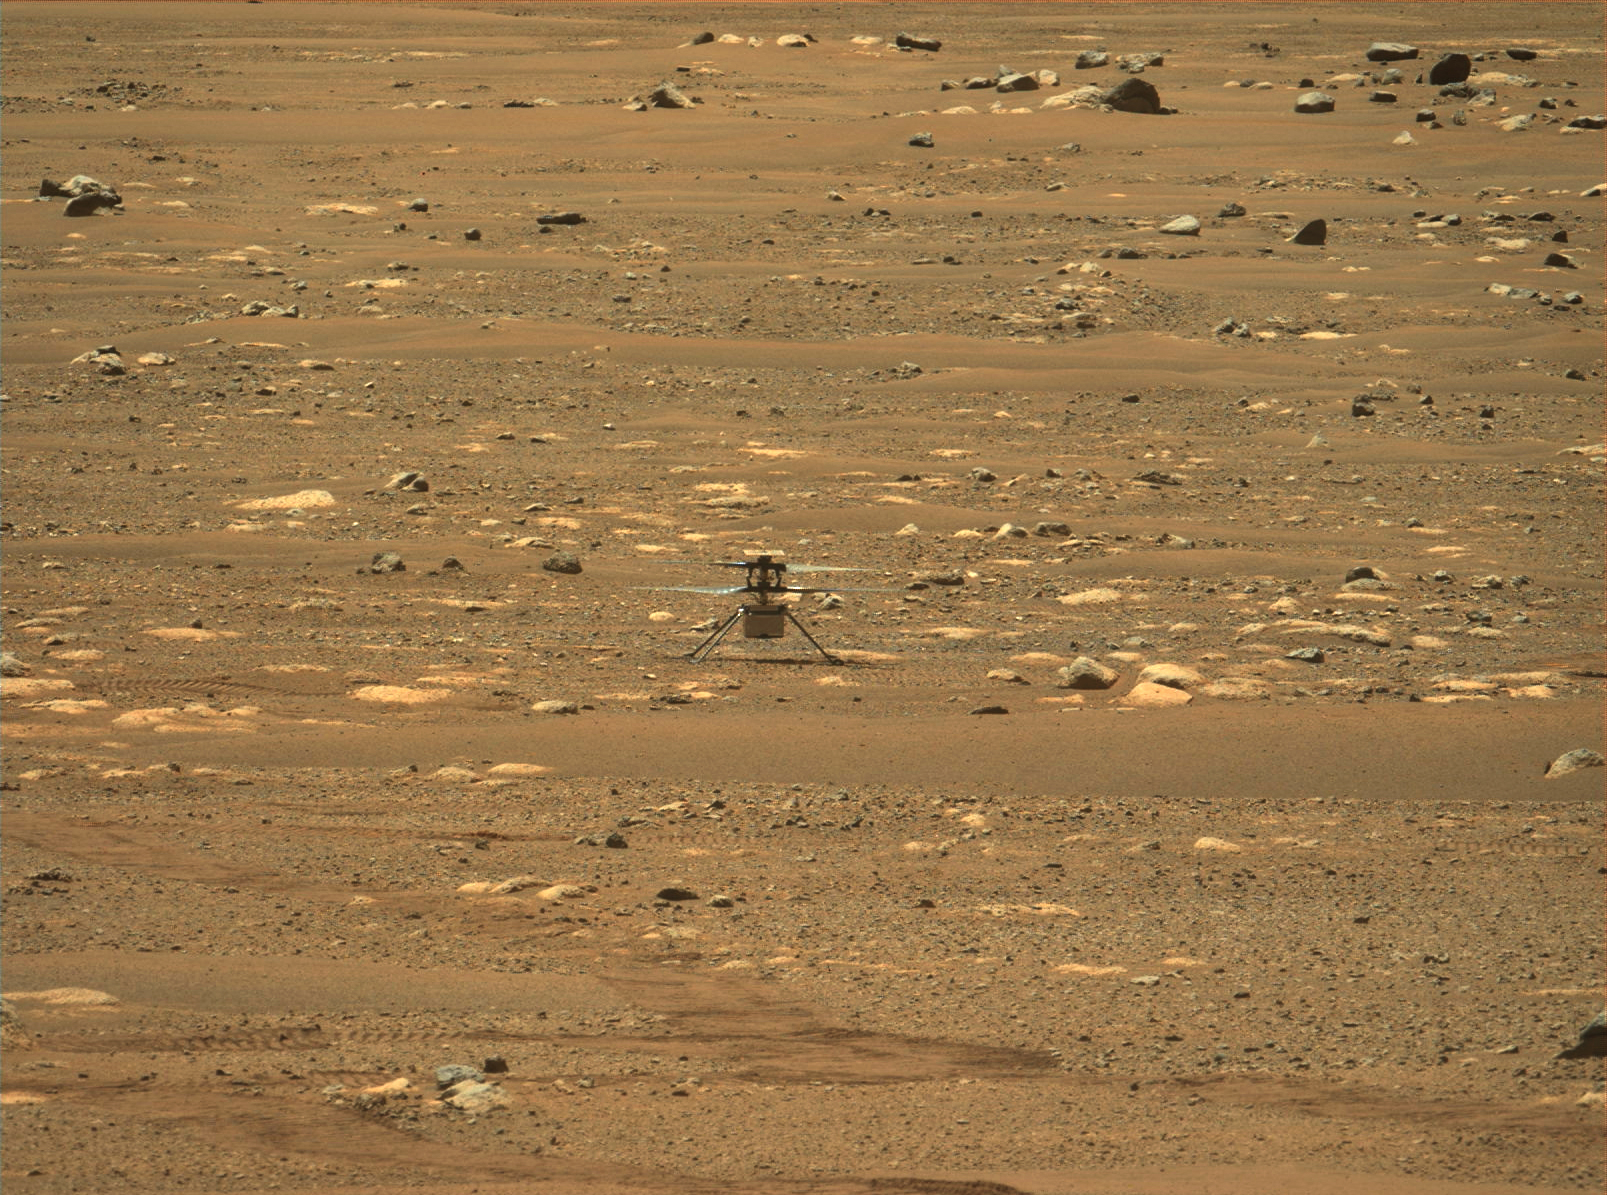

Ingenuity’s First Flight Recorded by Mastcam-Z

This image was taken after the first flight of NASA’s Ingenuity Mars Helicopter — and the first powered, controlled flight on another planet. It was captured by Mastcam-Z, a pair of zoomable cameras aboard NASA’s Perseverance Mars rover, on April 19, 2021.

Flying in a controlled manner on Mars is far more difficult than flying on Earth. The Red Planet has significant gravity (about one-third that of Earth’s), but its atmosphere is just 1% as dense as Earth’s at the surface.

Stitched together from multiple images, the mosaic is not white balanced; instead, it is displayed in a preliminary calibrated version of a natural color composite, approximately simulating the colors of the scene that we would see if we were there viewing it ourselves.

Arizona State University in Tempe leads the operations of the Mastcam-Z instrument, working in collaboration with Malin Space Science Systems in San Diego.

A key objective for Perseverance’s mission on Mars is astrobiology, including the search for signs of ancient microbial life. The rover will characterize the planet’s geology and past climate, pave the way for human exploration of the Red Planet, and be the first mission to collect and cache Martian rock and regolith (broken rock and dust).

Subsequent NASA missions, in cooperation with ESA (European Space Agency), would send spacecraft to Mars to collect these sealed samples from the surface and return them to Earth for in-depth analysis.

The Mars 2020 Perseverance mission is part of NASA’s Moon to Mars exploration approach, which includes Artemis missions to the Moon that will help prepare for human exploration of the Red Planet.

JPL, which is managed for NASA by Caltech in Pasadena, California, built and manages operations of the Perseverance rover.

Credit: NASA/JPL-Caltech/ASU/MSSS